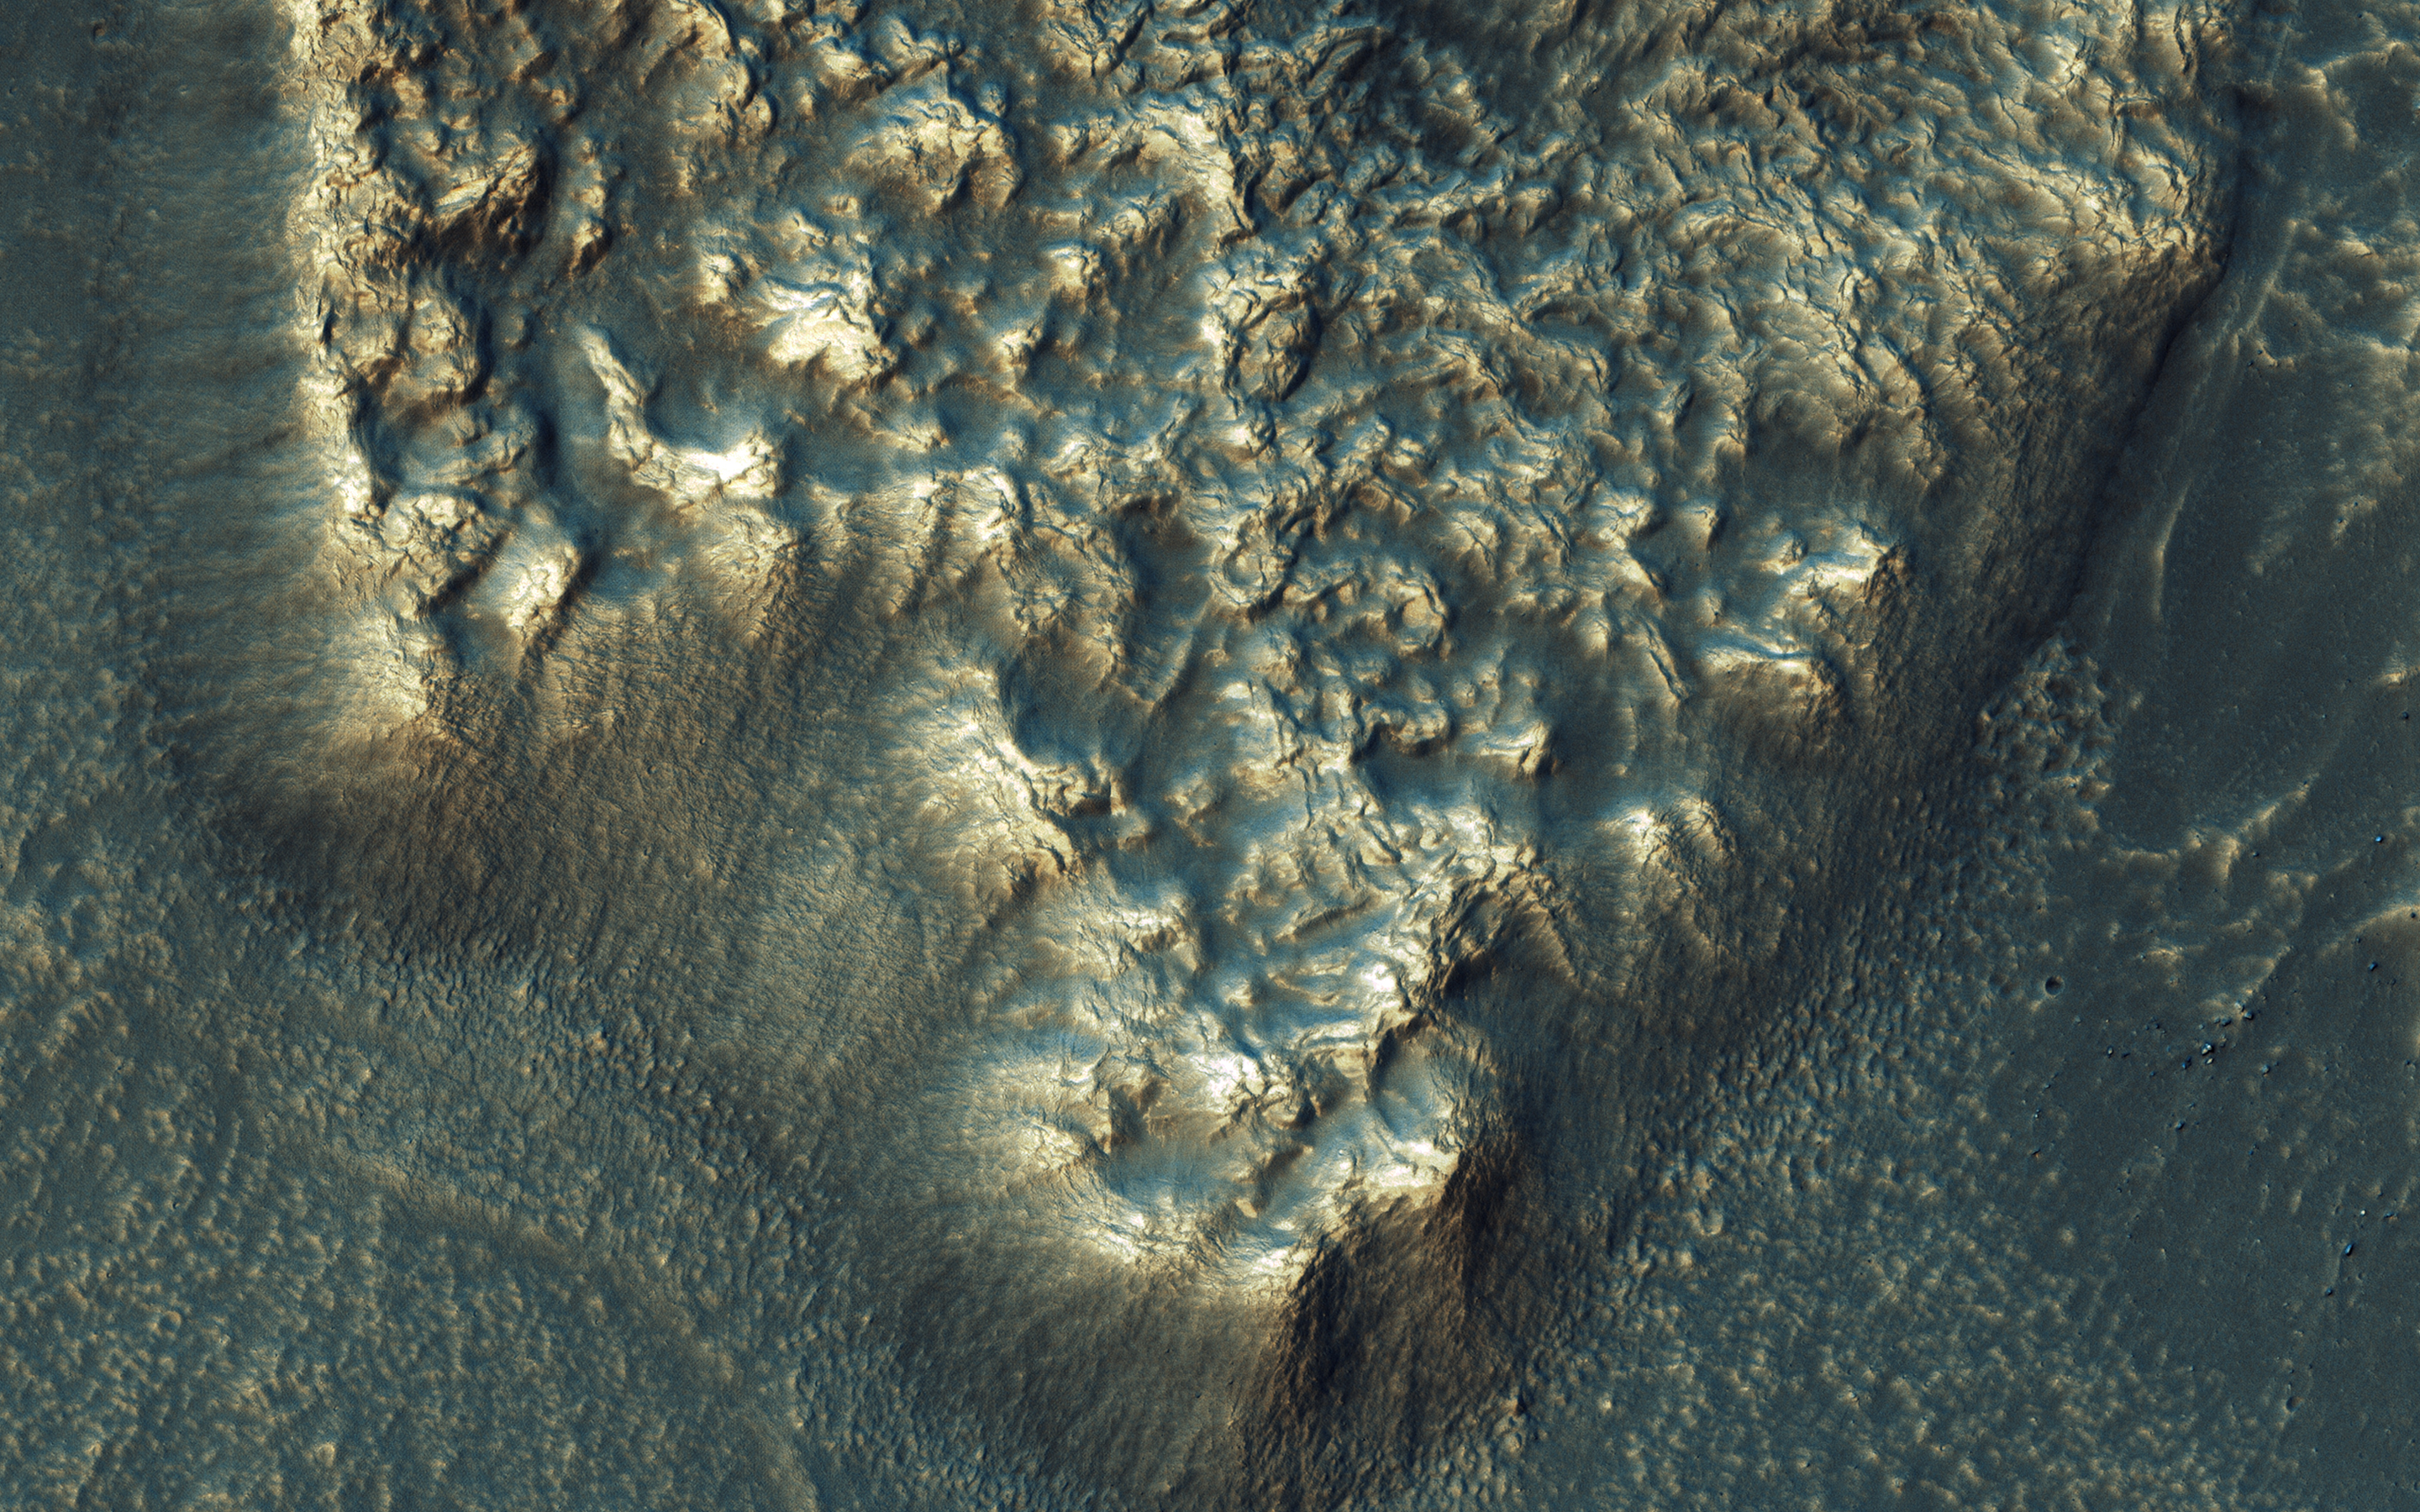

Go with the (Bright) Flow

NASA’s Mars Reconnaissance Orbiter observes many slopes in the middle latitudes of Mars showing icy flows or glaciers. The region shown here, in the south-facing slope of a crater, is unusual because the flows have bright highlights.

The color and brightness variations are likely due to surface coatings of bright dust and dark sand. There is no evidence that these flows are currently active, but they may have been active only millions of years ago. These flows may well contain ice today in their interiors, as confirmed in places by the subsurface radar experiment on MRO.

This is a stereo pair with ESP_014058_1450.

The map is projected here at a scale of 25 centimeters (9.8 inches) per pixel. [The original image scale is 27.5 centimeters (10.8 inches) per pixel (with 1 x 1 binning); objects on the order of 83 centimeters (32.7 inches) across are resolved.] North is up.

The University of Arizona, Tucson, operates HiRISE, which was built by Ball Aerospace & Technologies Corp., Boulder, Colo. NASA’s Jet Propulsion Laboratory, a division of Caltech in Pasadena, California, manages the Mars Reconnaissance Orbiter Project for NASA’s Science Mission Directorate, Washington.

Credit: NASA/JPL-Caltech/Univ. of Arizona